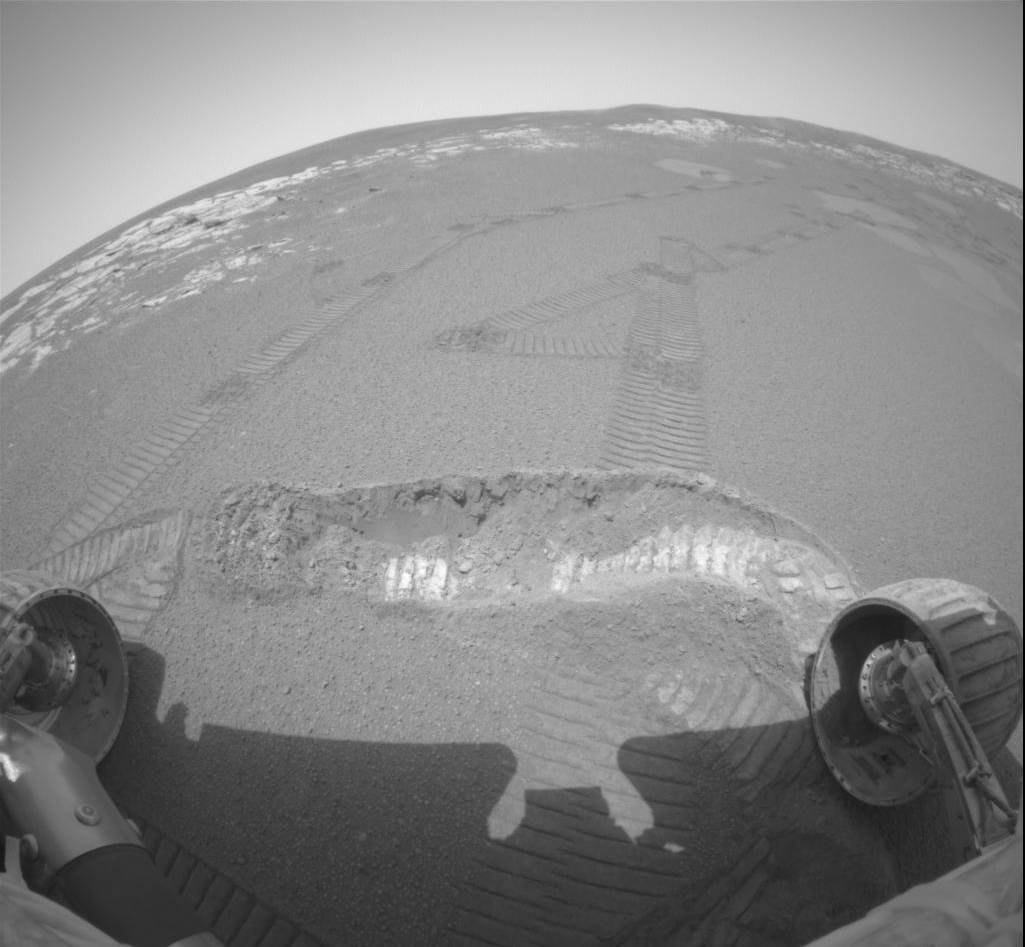

Fresh Soil for Inspection

The Mars Exploration Rover Opportunity dragged one of its wheels back and forth across the sandy soil at Meridiani Planum to create a hole (bottom of image) measuring approximately 50 centimeters (19.7 inches) long by 20 centimeters (7.9 inches) wide by 9 centimeters (3.5 inches) deep. The rover’s instrument deployment device, or arm, will begin studying the fresh soil at the bottom of this trench later today for clues to its mineral composition and history. Scientists chose this particular site for digging because previous data taken by the rover’s miniature thermal emission spectrometer indicated that it contains crystalline hematite, a mineral that sometimes forms in the presence of water. The brightness of the newly-exposed soil is thought to be either intrinsic to the soil itself, or a reflection of the Sun. The rock outcrop lining the inner edge of the small crater encircling the rover and lander can be seen on the horizon. This fish-eye image was taken by the rover’s hazard-avoidance camera.

Credit: NASA/JPL